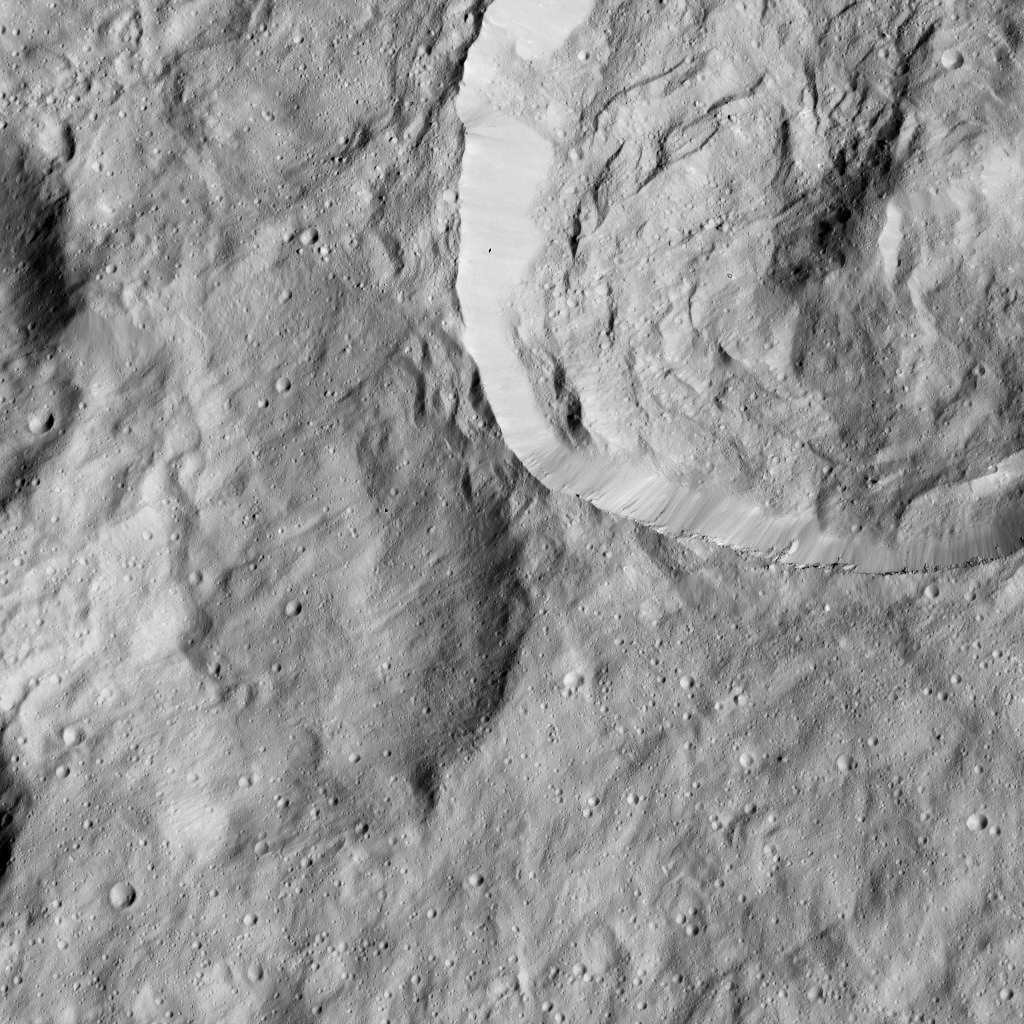

Dawn LAMO Image 192

This image from NASA’s Dawn spacecraft shows a crater at upper right with a sharply defined rim. To its left is an older impact crater whose features have been softened by a blanket of material, likely ejected from a nearby impact.

The image is centered at 17 degrees north latitude, 123 degrees east longitude.

Dawn took this image on June 6, 2016, from its low-altitude mapping orbit, at a distance of about 240 miles (385 kilometers) above the surface. The image resolution is 120 feet (35 meters) per pixel.

Dawn’s mission is managed by JPL for NASA’s Science Mission Directorate in Washington. Dawn is a project of the directorate’s Discovery Program, managed by NASA’s Marshall Space Flight Center in Huntsville, Alabama. UCLA is responsible for overall Dawn mission science. Orbital ATK, Inc., in Dulles, Virginia, designed and built the spacecraft. The German Aerospace Center, the Max Planck Institute for Solar System Research, the Italian Space Agency and the Italian National Astrophysical Institute are international partners on the mission team.

Credit: NASA/JPL-Caltech/UCLA/MPS/DLR/IDA